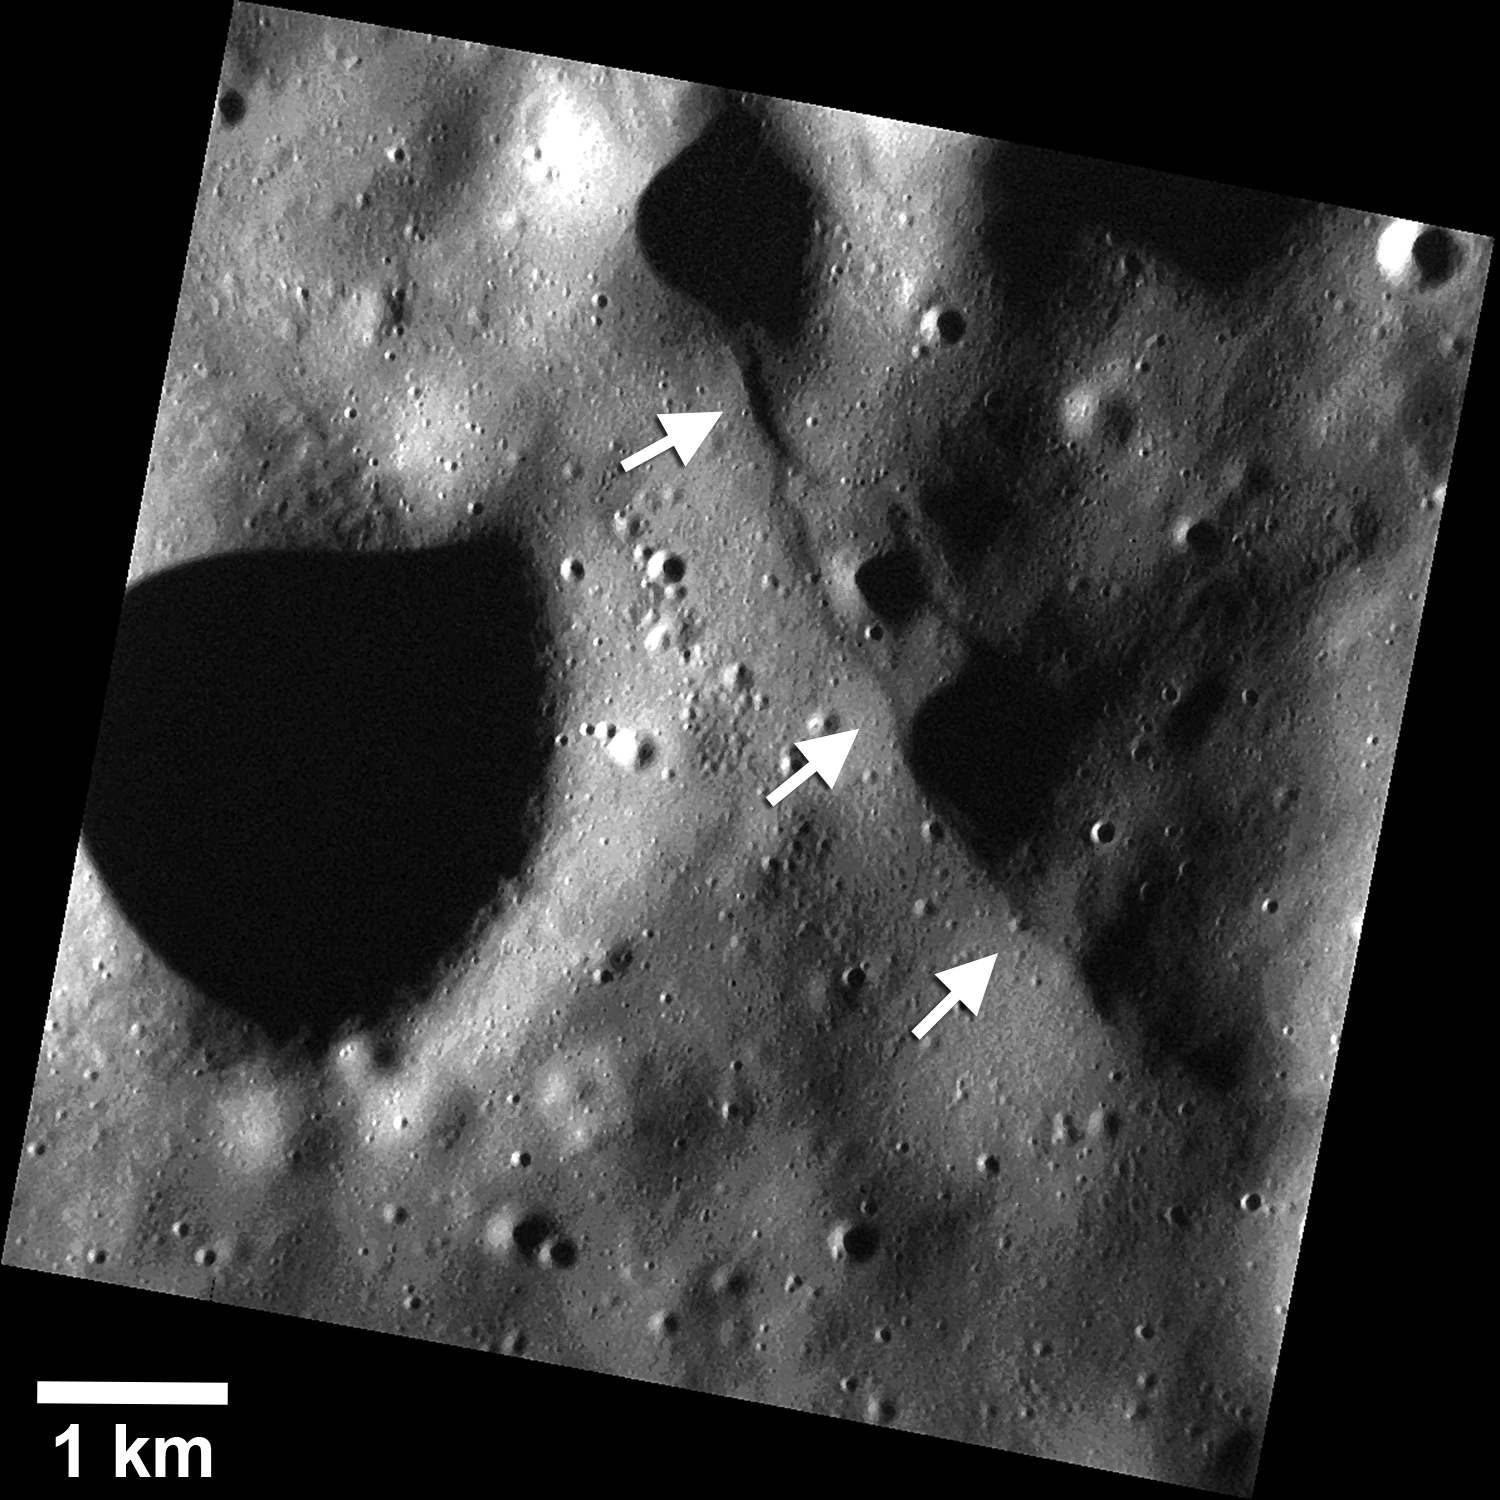

Small Scarp Close-up

Images obtained after lowering MESSENGER’s altitude have revealed a population of small fault scarps (white arrows) that can be more than an order of magnitude smaller in size than their larger counterparts, like Enterprise Rupes. These small scarps are less than 10 km in length and have only tens of meters of relief. They are comparable in size and morphology to small fault scarps imaged on the Moon by the Lunar Reconnaissance Orbiter, suggesting that these small scarps are relatively young, and raising the possibility that some are even active today!

This image was presented at a press event at the Lunar and Planetary Science Conference. Visit the press event website to learn more!

This image was acquired as part of the MDIS low-altitude imaging campaign. During MESSENGER’s second extended mission, the spacecraft makes a progressively closer approach to Mercury’s surface than at any previous point in the mission, enabling the acquisition of high-spatial-resolution data. For spacecraft altitudes below 350 kilometers, NAC images are acquired with pixel scales ranging from 20 meters to as little as 2 meters.

Instrument: Narrow Angle Camera (NAC) of the Mercury Dual Imaging System (MDIS)
Scale: Scale bar of 1 km provided on the image
Center Latitude: 38.94°
Center Longitude: 27.87° E

The MESSENGER spacecraft is the first ever to orbit the planet Mercury, and the spacecraft’s seven scientific instruments and radio science investigation are unraveling the history and evolution of the Solar System’s innermost planet. During the first two years of orbital operations, MESSENGER acquired over 150,000 images and extensive other data sets. MESSENGER is capable of continuing orbital operations until early 2015.

For information regarding the use of images, see the MESSENGER image use policy.

Credit: NASA/Johns Hopkins University Applied Physics Laboratory/Carnegie Institution of Washington